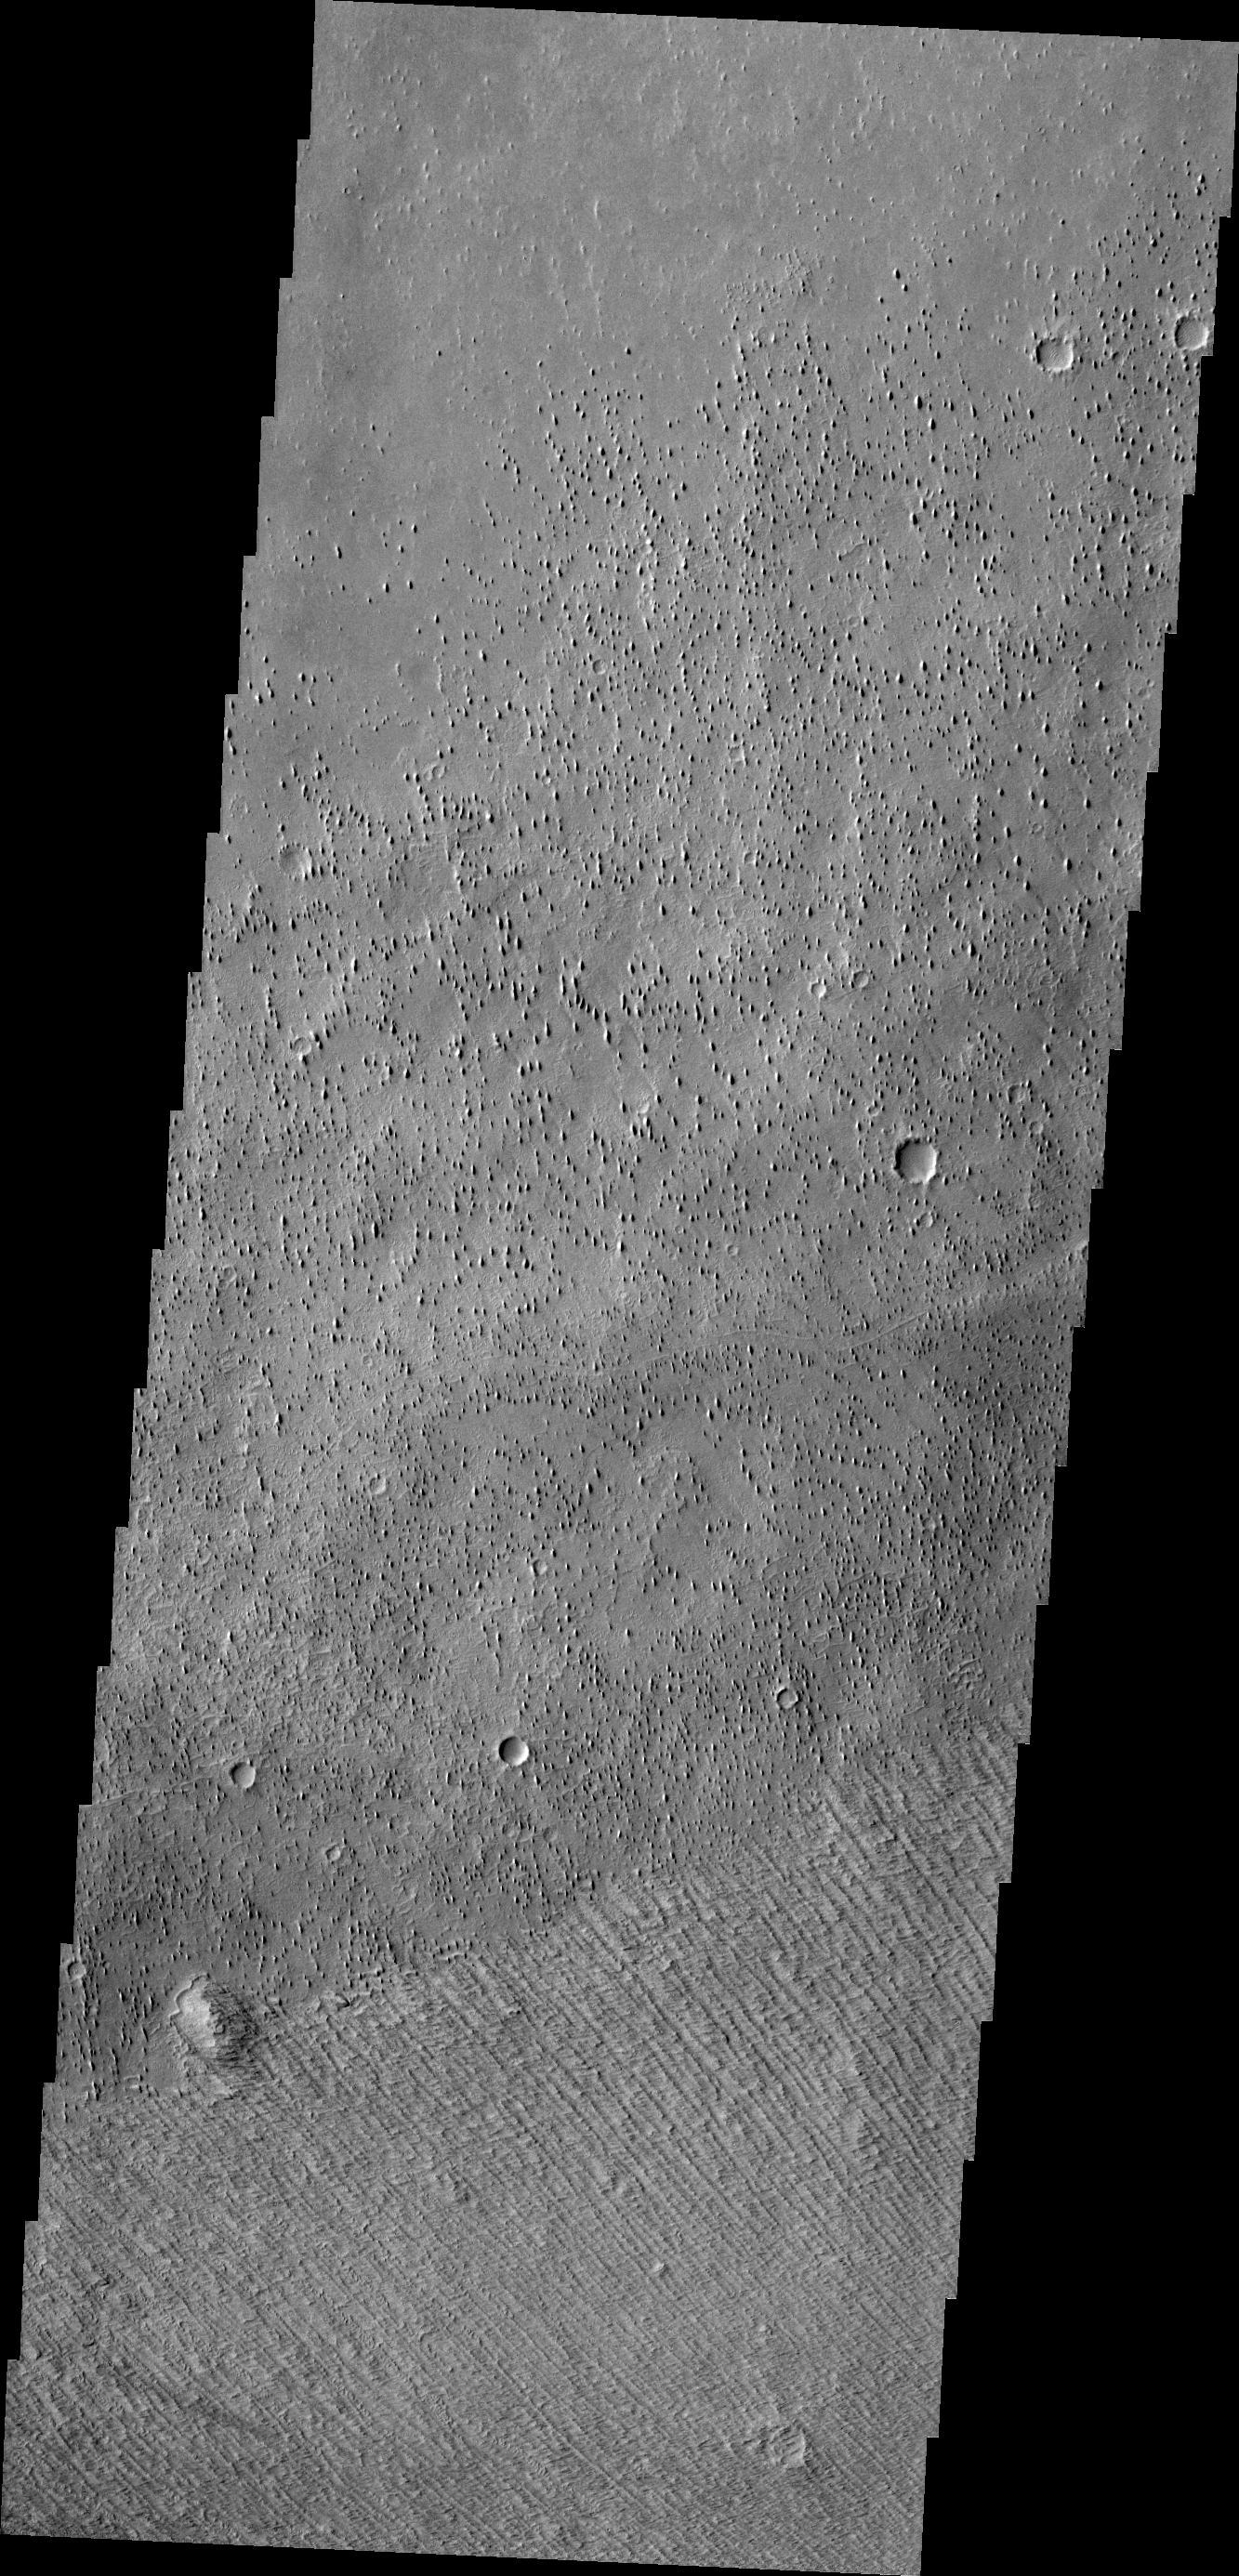

Wind Effects

Located on the margin of Zephyria Planum, today’s image shows the effect the wind has had on the surface of Mars. Loose materials have been removed and semi-consolidated materials have been eroded into narrow hill forms.

Credit: NASA/JPL/ASU